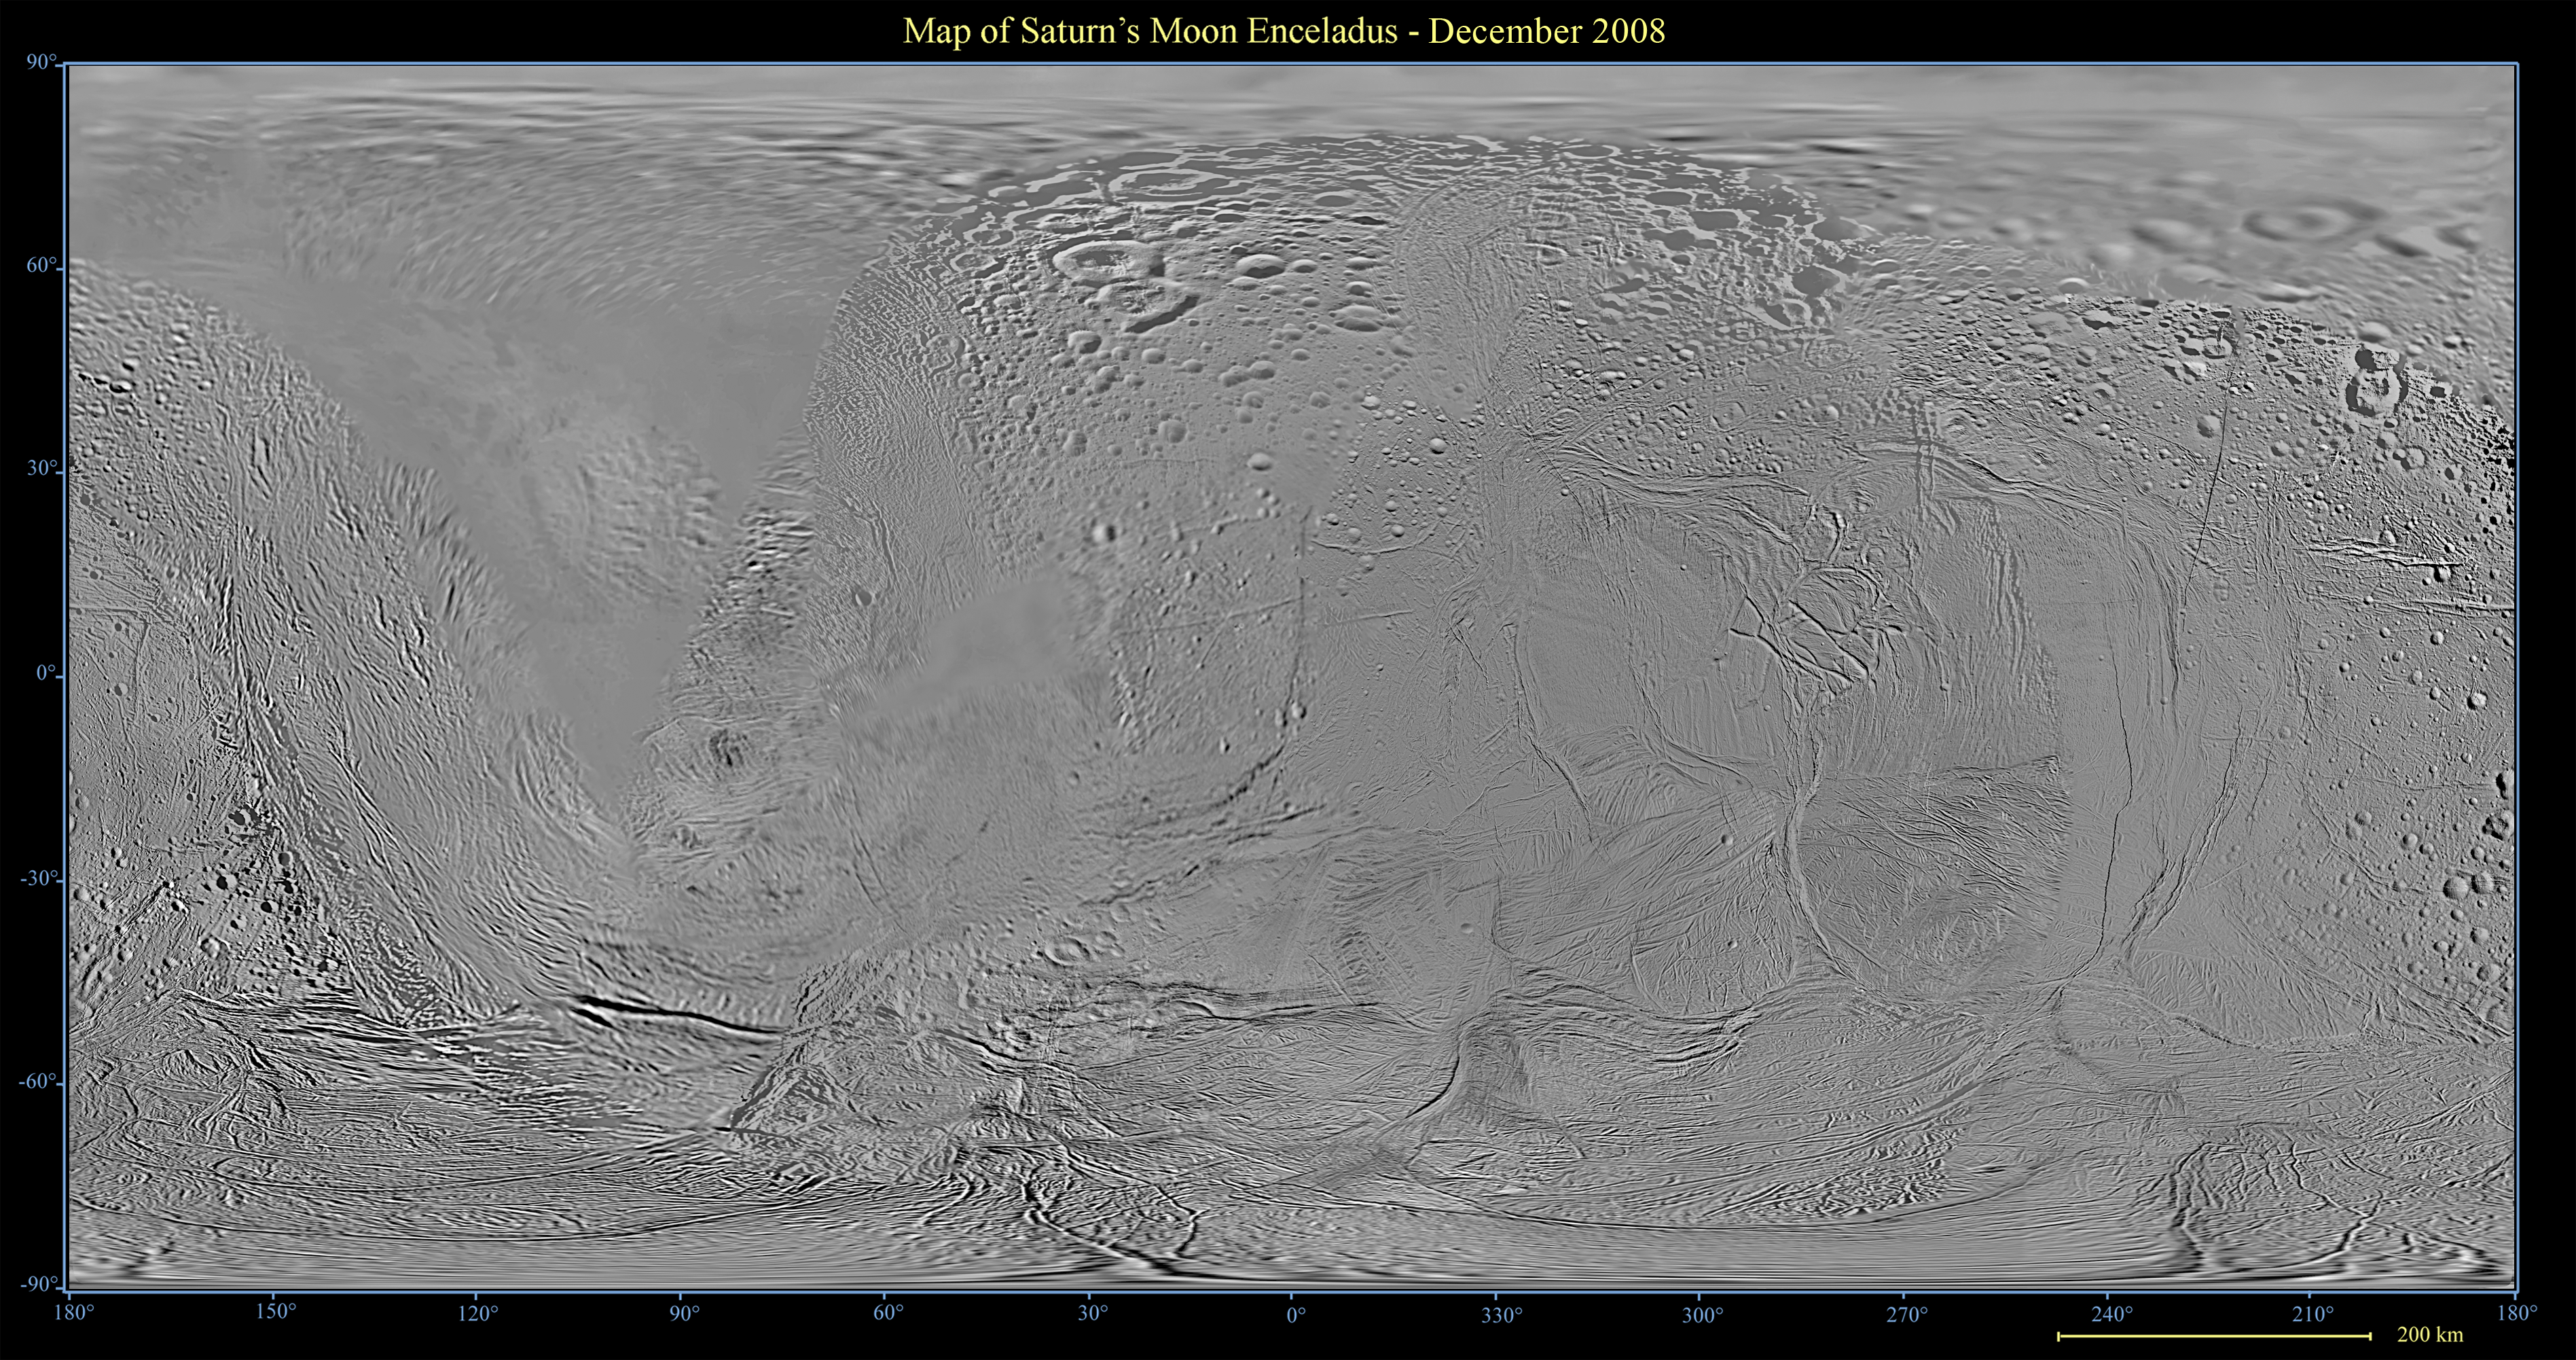

Map of Enceladus – December 2008

This global map of Saturn’s moon Enceladus was created using images taken during Cassini spacecraft flybys, with Voyager images filling in the gaps in Cassini’s coverage.

The map is an equidistant (simple cylindrical) projection and has a scale of 440 meters (1,444 feet) per pixel at the equator. The mean radius of Enceladus used for projection of this map is 252 kilometers (157 miles). This mosaic map is an update to the version released in June 2008 (see PIA08417). That mosaic and this one were shifted by 3.5 degrees to the west, compared to 2006 versions, to be consistent with the IAU longitude definition for Enceladus.

The Cassini-Huygens mission is a cooperative project of NASA, the European Space Agency and the Italian Space Agency. The Jet Propulsion Laboratory, a division of the California Institute of Technology in Pasadena, manages the mission for NASA’s Science Mission Directorate, Washington, D.C. The Cassini orbiter and its two onboard cameras were designed, developed and assembled at JPL. The imaging operations center is based at the Space Science Institute in Boulder, Colo.

Credit: NASA/JPL/Space Science Institute